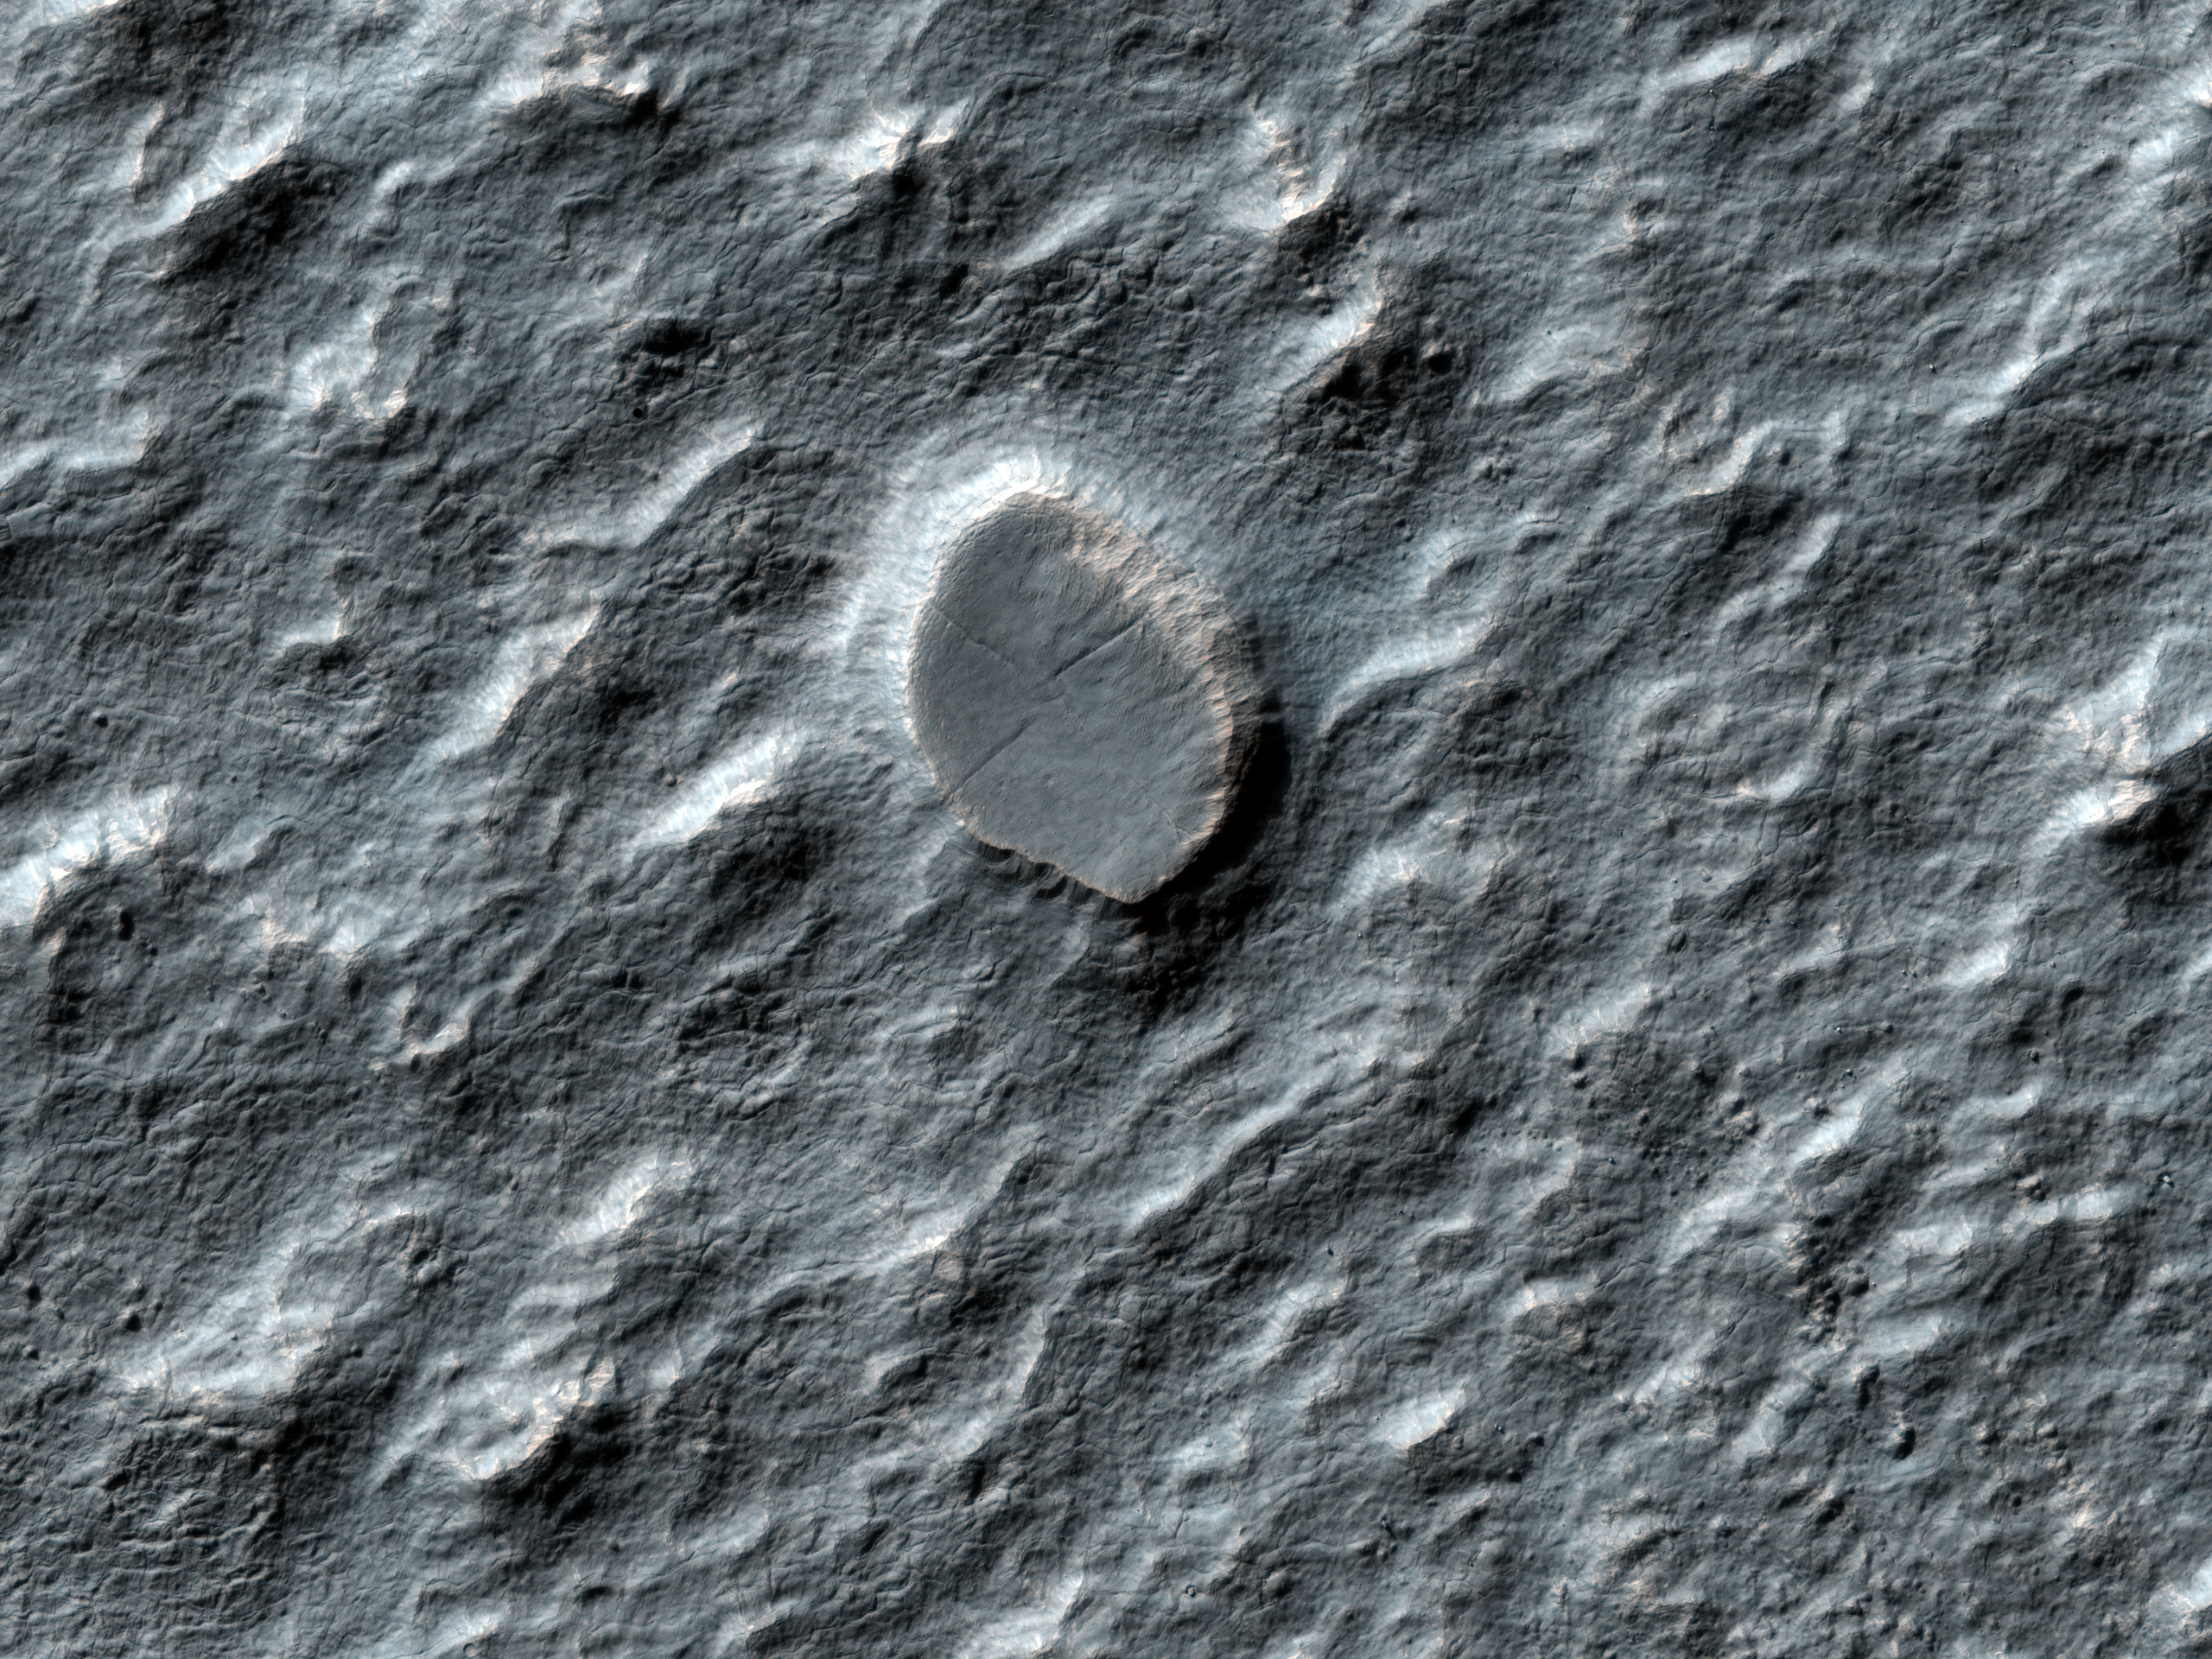

Craters on an Ice-Rich Débris Apron

This observation shows a swath of a debris apron east of Hellas Basin. Features like this are often found surrounding isolated mountains in this area. Material flowed down off of the top of the mountain and settled in an area around its base. The bottom of the image (to the south) shows the base of the mountain, where material is sliding off and piling up into ridges. The top of the image (to the north) shows the lobate edge of the apron, where it stopped flowing.

Recently, the SHARAD (Shallow ground-penetrating radar) instrument (also on board the Mars Reconnaissance Orbiter with HiRISE) measured large amounts of water ice mixed into this and other debris aprons. The water ice is what gives the apron its unique texture, which is especially clear at HiRISE’s high resolution. Parallel ridges and grooves indicate material has moved slowly while remaining solid – a process called “creep.” Pits and buttes may have formed when the dust- and debris-covered ice cracked and sublimated (went directly from a solid to a gas phase).

We can also use this HiRISE image to study the small impact craters found in these areas. Débris aprons like this one have fewer craters than their surroundings. Because impacts generally occur indiscriminately over all of Mars, this means that either the débris apron is younger than its surroundings, or some process is erasing craters on the apron — a process which is not occurring as rapidly on the surrounding plains.

The fact that this apron is rich in water ice is a clue to what is happening. Another clue is the craters on the apron themselves: they have a different appearance than most craters. Some of these degraded craters are “inverted” (higher in the middle than at the edges, which is the opposite of normal craters).

Craters like this have been modified, so we can tell the surface has been active at some time since the impact that formed the crater. For this reason we can’t estimate the age of the flow by counting craters, like we are be able to do on some surfaces. However, we can use these craters to study the processes that are actively modifying the apron material.

The University of Arizona, Tucson, operates the HiRISE camera, which was built by Ball Aerospace & Technologies Corp., Boulder, Colo. NASA’s Jet Propulsion Laboratory, a division of the California Institute of Technology, Pasadena, manages the Mars Reconnaissance Orbiter for the NASA Science Mission Directorate, Washington. Lockheed Martin Space Systems, Denver, is the spacecraft development and integration contractor for the project and built the spacecraft.

Credit: NASA/JPL-Caltech/University of Arizona